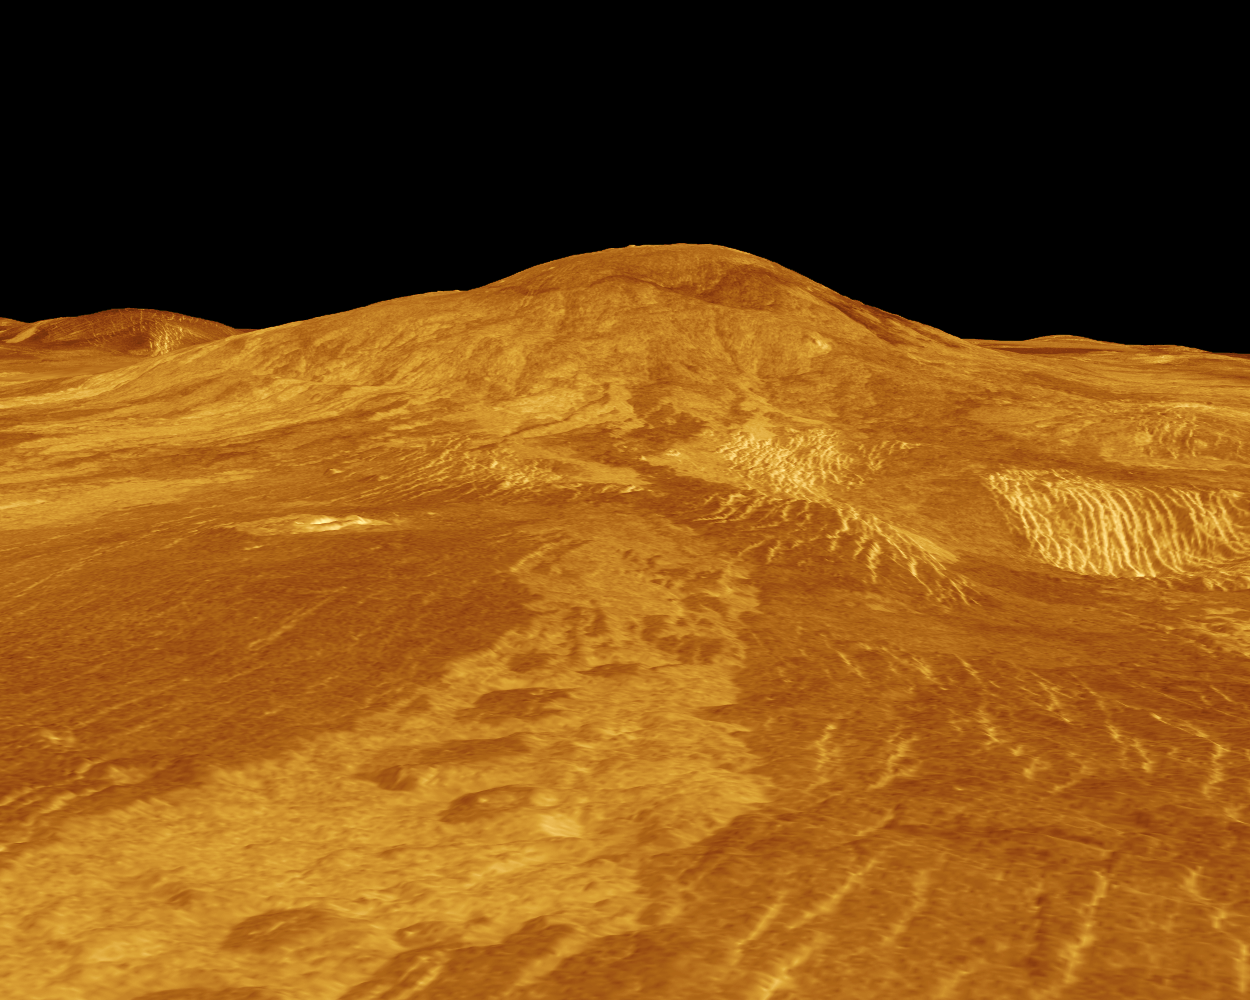

Venus – 3-D Perspective View of Sif Mons

Sif Mons is displayed in this computer-simulated view of the surface of Venus. The viewpoint is located 360 kilometers (223 miles) north of Sif Mons at a height of 7.5 kilometers (4.7 miles) above the lava flows. Lave flows extend for hundreds of kilometers across the fractured plains shown in the foreground to the base of Sif Mons. The view is to the south. Sif Mons, a volcano with a diameter of 300 kilometers (186 miles) and a height of 2 kilometers (1.2 miles), appears in the upper half of the image. Magellan synthetic aperture radar data is combined with radar altimetry to produce a three-dimensional map of the surface. Rays, cast in a computer, intersect the surface to create a three-dimensional perspective view. Simulated color and a digital elevation map developed by the U.S. Geological Survey are used to enhance small-scale structure. The simulated hues are based on color images recorded by the Soviet Venera 13 and 14 spacecraft. The image was produced at the JPL Multimission Image Processing Laboratory and is a single frame from a video released at the March 5, 1991, JPL news conference.

Credit: NASA/JPL